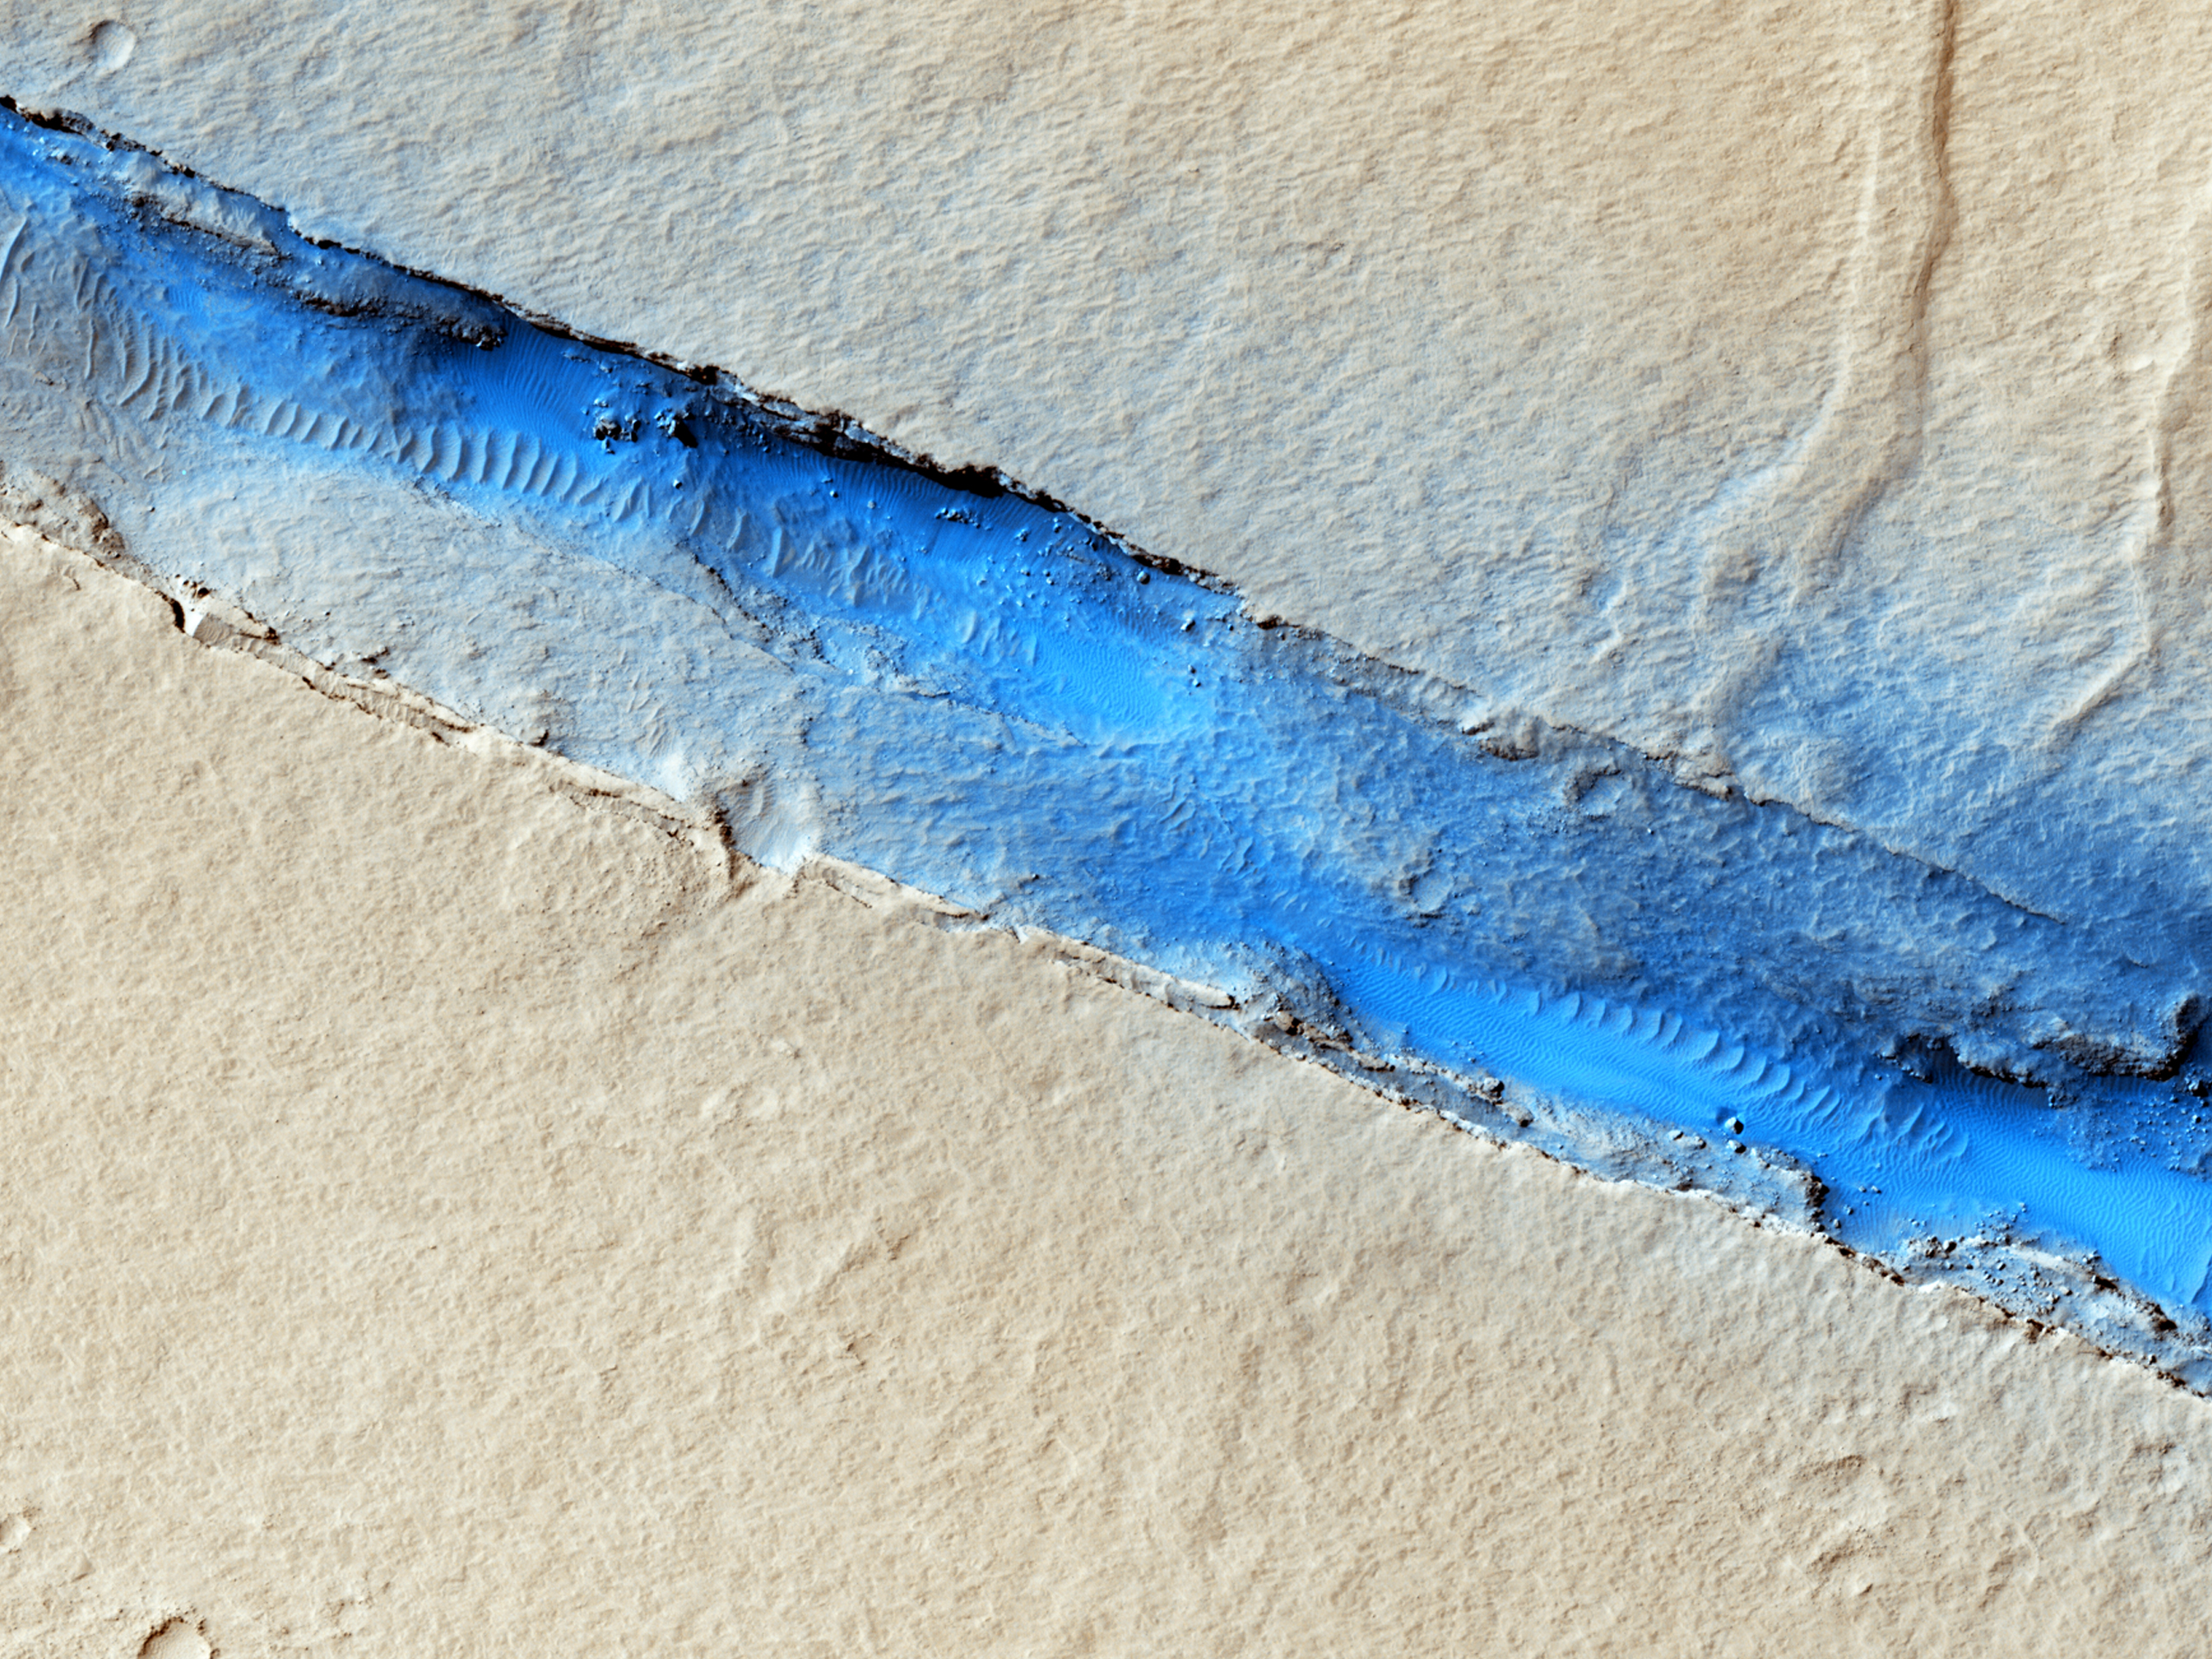

Fissure near Cerberus Fossae with Tectonic Morphologies

The linearity of the volcanic vent shown in this HiRISE image, in conjunction with evidence of lava flow from the vent, suggests control by combined volcano-tectonic processes. The details of this vent gained by HiRISE should provide insight into those volcano-tectonic processes along Cerberus Fossae fissures in two ways.

The nature of both the volcanic products along this fissure, and the geometries of the linear vent, will permit comparison with similar, non-volcanic fissures at Cerberus. And results from these comparisons will provide insight into the orientation of the underlying dike system that may have controlled the ascent of water to the surface in the Cerberus region.

Future topographic analysis with a second image in order to create a 3D picture will enable us to measure the heights of the associated flows and better understand their volcanic history.

HiRISE is one of six instruments on NASA’s Mars Reconnaissance Orbiter. The University of Arizona, Tucson, operates the orbiter’s HiRISE camera, which was built by Ball Aerospace & Technologies Corp., Boulder, Colo. NASA’s Jet Propulsion Laboratory, a division of the California Institute of Technology in Pasadena, manages the Mars Reconnaissance Orbiter Project for the NASA Science Mission Directorate, Washington.

Credit: NASA/JPL-Caltech/Univ. of Arizona